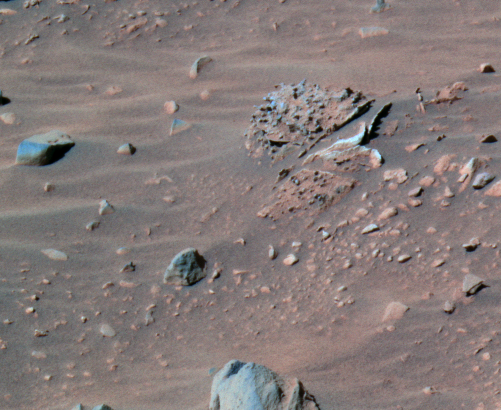

‘Pot of Gold’

This false-color image taken by the panoramic camera on the Mars Exploration Rover Spirit shows the rock dubbed “Pot of Gold” (upper left), located near the base of the “Columbia Hills” in Gusev Crater. The rock’s nodules and layered appearance have inspired rover team members to investigate the rock’s detailed chemistry in coming sols. This picture was taken on sol 158 (June 13, 2004).

Credit: NASA/JPL/Cornell